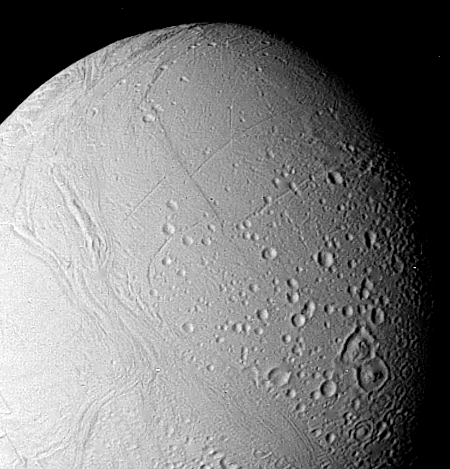

Surface of Enceladus

The surface of Enceladus is seen in this closeup view obtained Aug. 25, when Voyager 2 was 112,000 kilometers (69,500 miles) from this satellite of Saturn. This view, in which Enceladus north pole is toward the bottom right, shows the moon to bear a striking resemblance of Ganymede, the largest Galilean satellite of Jupiter. Moderately cratered areas have been transected by strips of younger grooved terrain. This more recently formed terrain–the light cratering says it must be relatively young–has consumed portions of craters such as those near the bottom center of this picture. This suggests that Enceladus has experienced internal melting even though it is only about 490 km. (300 mi.) in diameter. The grooves and linear features indicate that the satellite has been subjected to considerable crustal deformation as a result of this internal melting. The largest crater visible here is about 35 km. (20 mi.) across. The Voyager project is managed for NASA by the Jet Propulsion Laboratory, Pasadena, Calif.

Credit: NASA/JPL